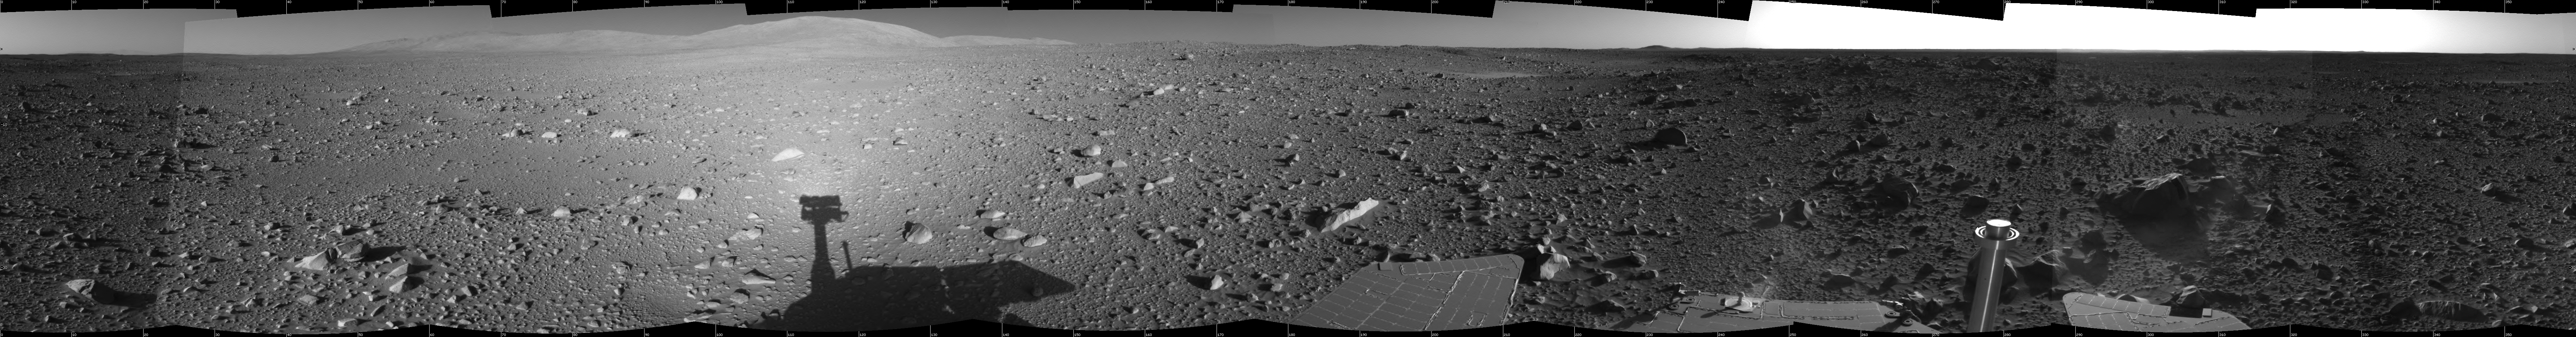

Spirit’s View on Sol 147

This 360-degree view of the terrain surrounding NASA’s Mars Exploration Rover Spirit on the 147th martian day of the rover’s mission inside Gusev Crater, on June 1, 2004, was assembled from images taken by Spirit’s navigation camera. The rover’s position is Site A60. The view is presented in a cylindrical projection with geometrical seam correction.

Credit: NASA/JPL